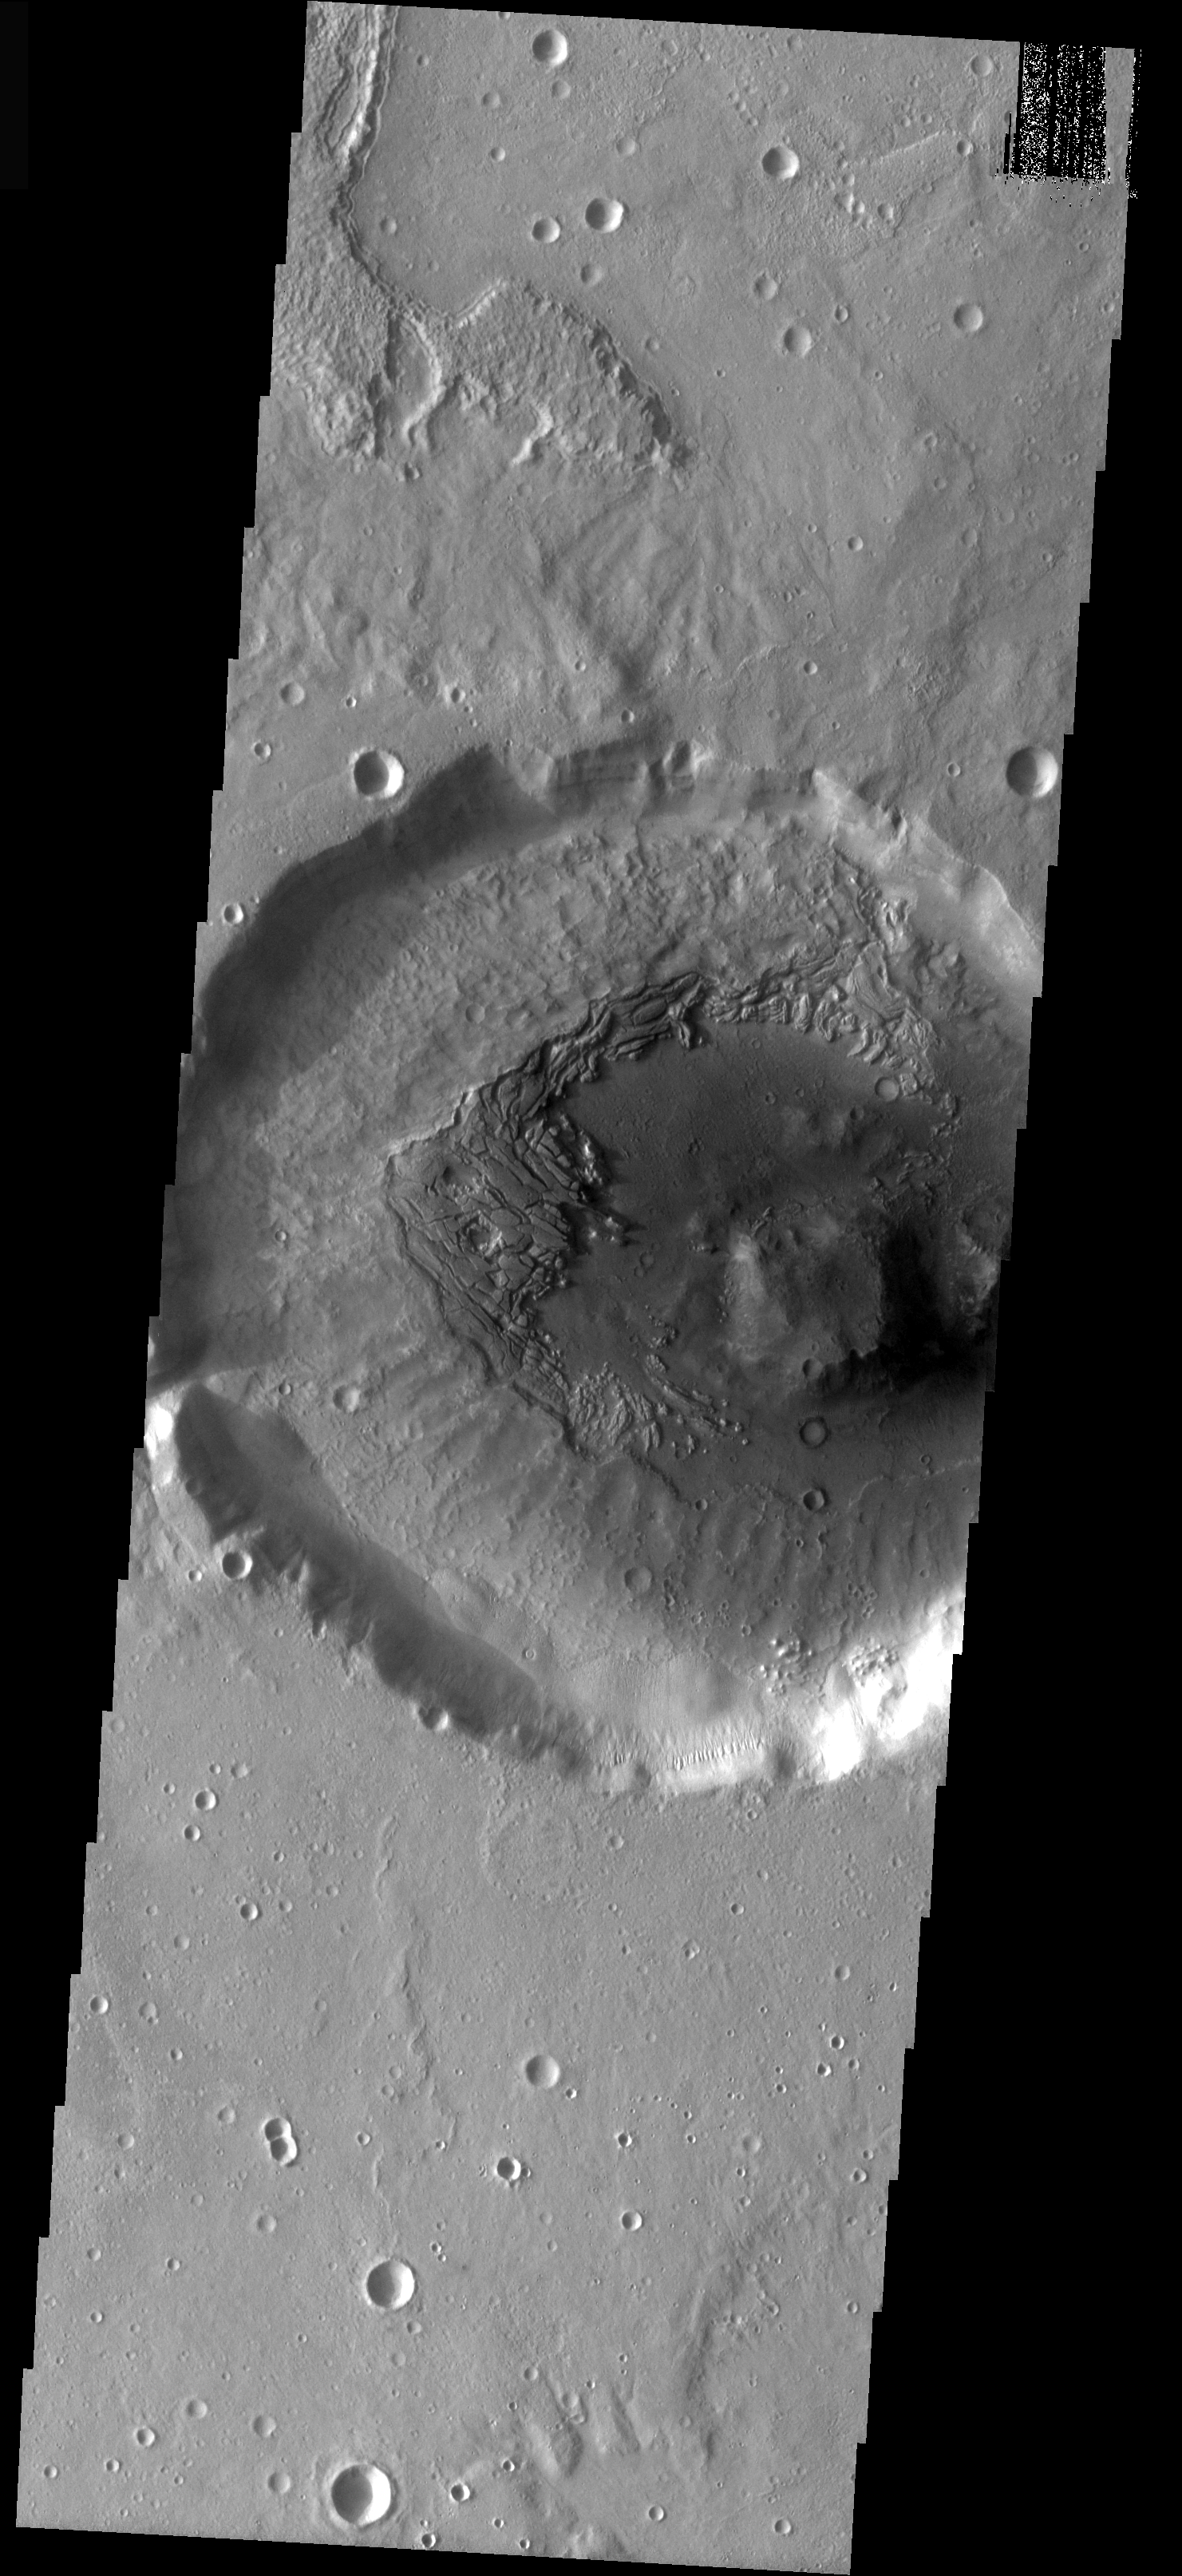

Infilled Crater

This crater interior was filled by a thick accumulation of material. The fill is now undergoing removal, exposing the floor beneath the material. The way the surface layer is breaking up and eroding indicates that volatiles, such as ice, may be present in the upper layer.

Image information: VIS instrument. Latitude 36, Longitude 351.9 East (8.1 West). 18 meter/pixel resolution.

Note: this THEMIS visual image has not been radiometrically nor geometrically calibrated for this preliminary release. An empirical correction has been performed to remove instrumental effects. A linear shift has been applied in the cross-track and down-track direction to approximate spacecraft and planetary motion. Fully calibrated and geometrically projected images will be released through the Planetary Data System in accordance with Project policies at a later time.

NASA’s Jet Propulsion Laboratory manages the 2001 Mars Odyssey mission for NASA’s Office of Space Science, Washington, D.C. The Thermal Emission Imaging System (THEMIS) was developed by Arizona State University, Tempe, in collaboration with Raytheon Santa Barbara Remote Sensing. The THEMIS investigation is led by Dr. Philip Christensen at Arizona State University. Lockheed Martin Astronautics, Denver, is the prime contractor for the Odyssey project, and developed and built the orbiter. Mission operations are conducted jointly from Lockheed Martin and from JPL, a division of the California Institute of Technology in Pasadena.

Credit: NASA/JPL/Arizona State University